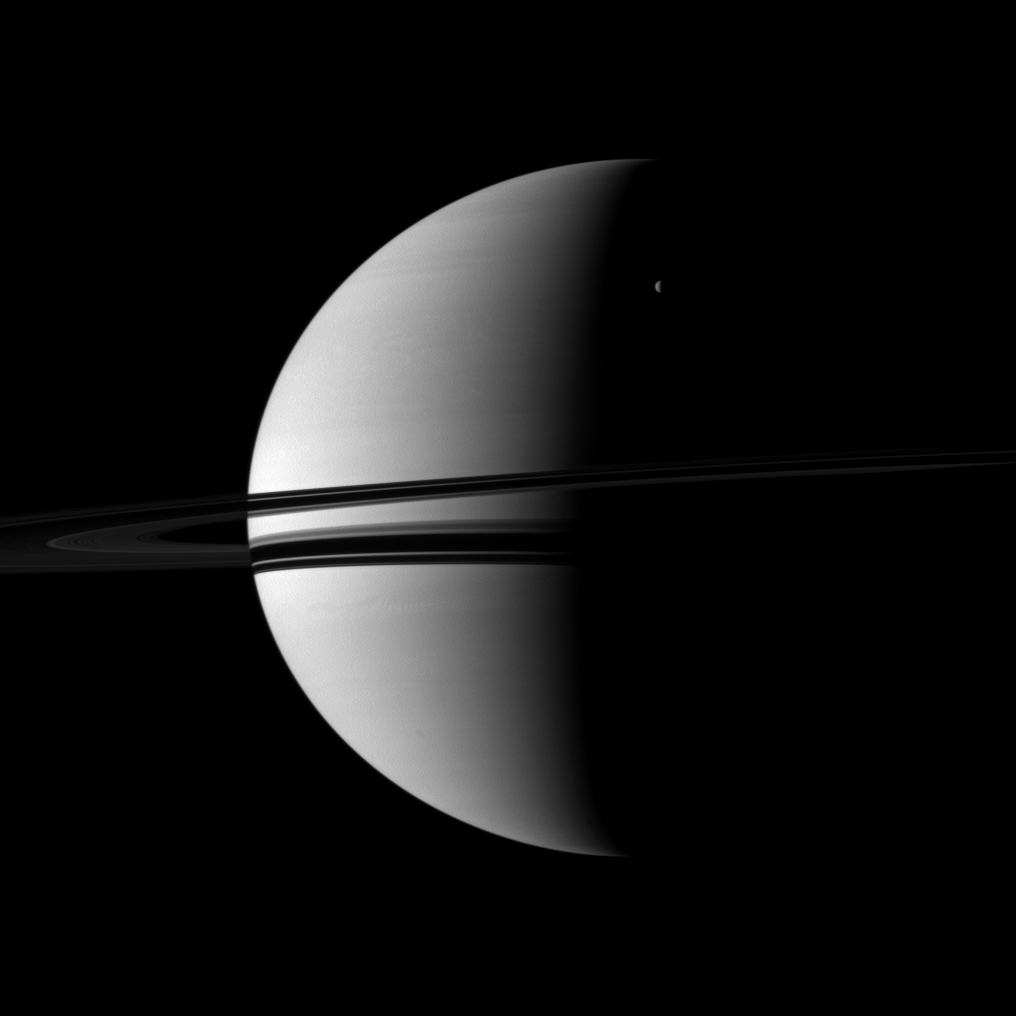

Crescents Large and Small

A small crescent of the moon Rhea is dwarfed by the larger crescent of Saturn.

Rhea (1,528 kilometers, or 949 miles across) can be seen in the upper right of the image. This view looks toward the southern, unilluminated side of the rings from about 3 degrees below the ringplane.

The image was taken in visible red light with the Cassini spacecraft wide-angle camera on July 15, 2010. The view was acquired at a distance of approximately 2.6 million kilometers (1.6 million miles) from Saturn and at a Sun-Saturn-spacecraft, or phase, angle of 98 degrees. Image scale is 153 kilometers (95 miles) per pixel.

The Cassini-Huygens mission is a cooperative project of NASA, the European Space Agency and the Italian Space Agency. The Jet Propulsion Laboratory, a division of the California Institute of Technology in Pasadena, manages the mission for NASA’s Science Mission Directorate, Washington, D.C. The Cassini orbiter and its two onboard cameras were designed, developed and assembled at JPL. The imaging operations center is based at the Space Science Institute in Boulder, Colo.

Credit: NASA/JPL/Space Science Institute